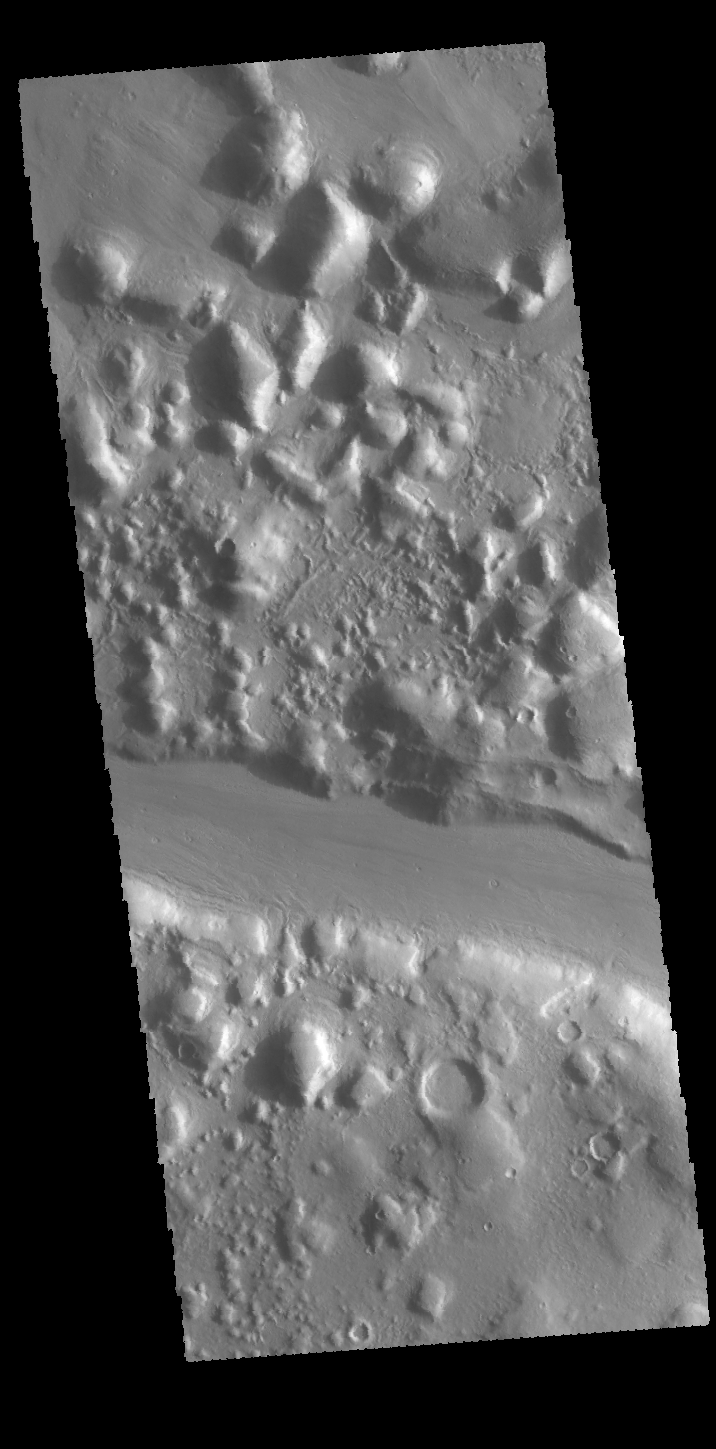

A Hill Divided

Today’s VIS image shows an elevated group of hills east of Phlegra Montes. This highland is divided by a linear channel that is most likely of tectonic origin.

Credit: NASA/JPL-Caltech/ASU